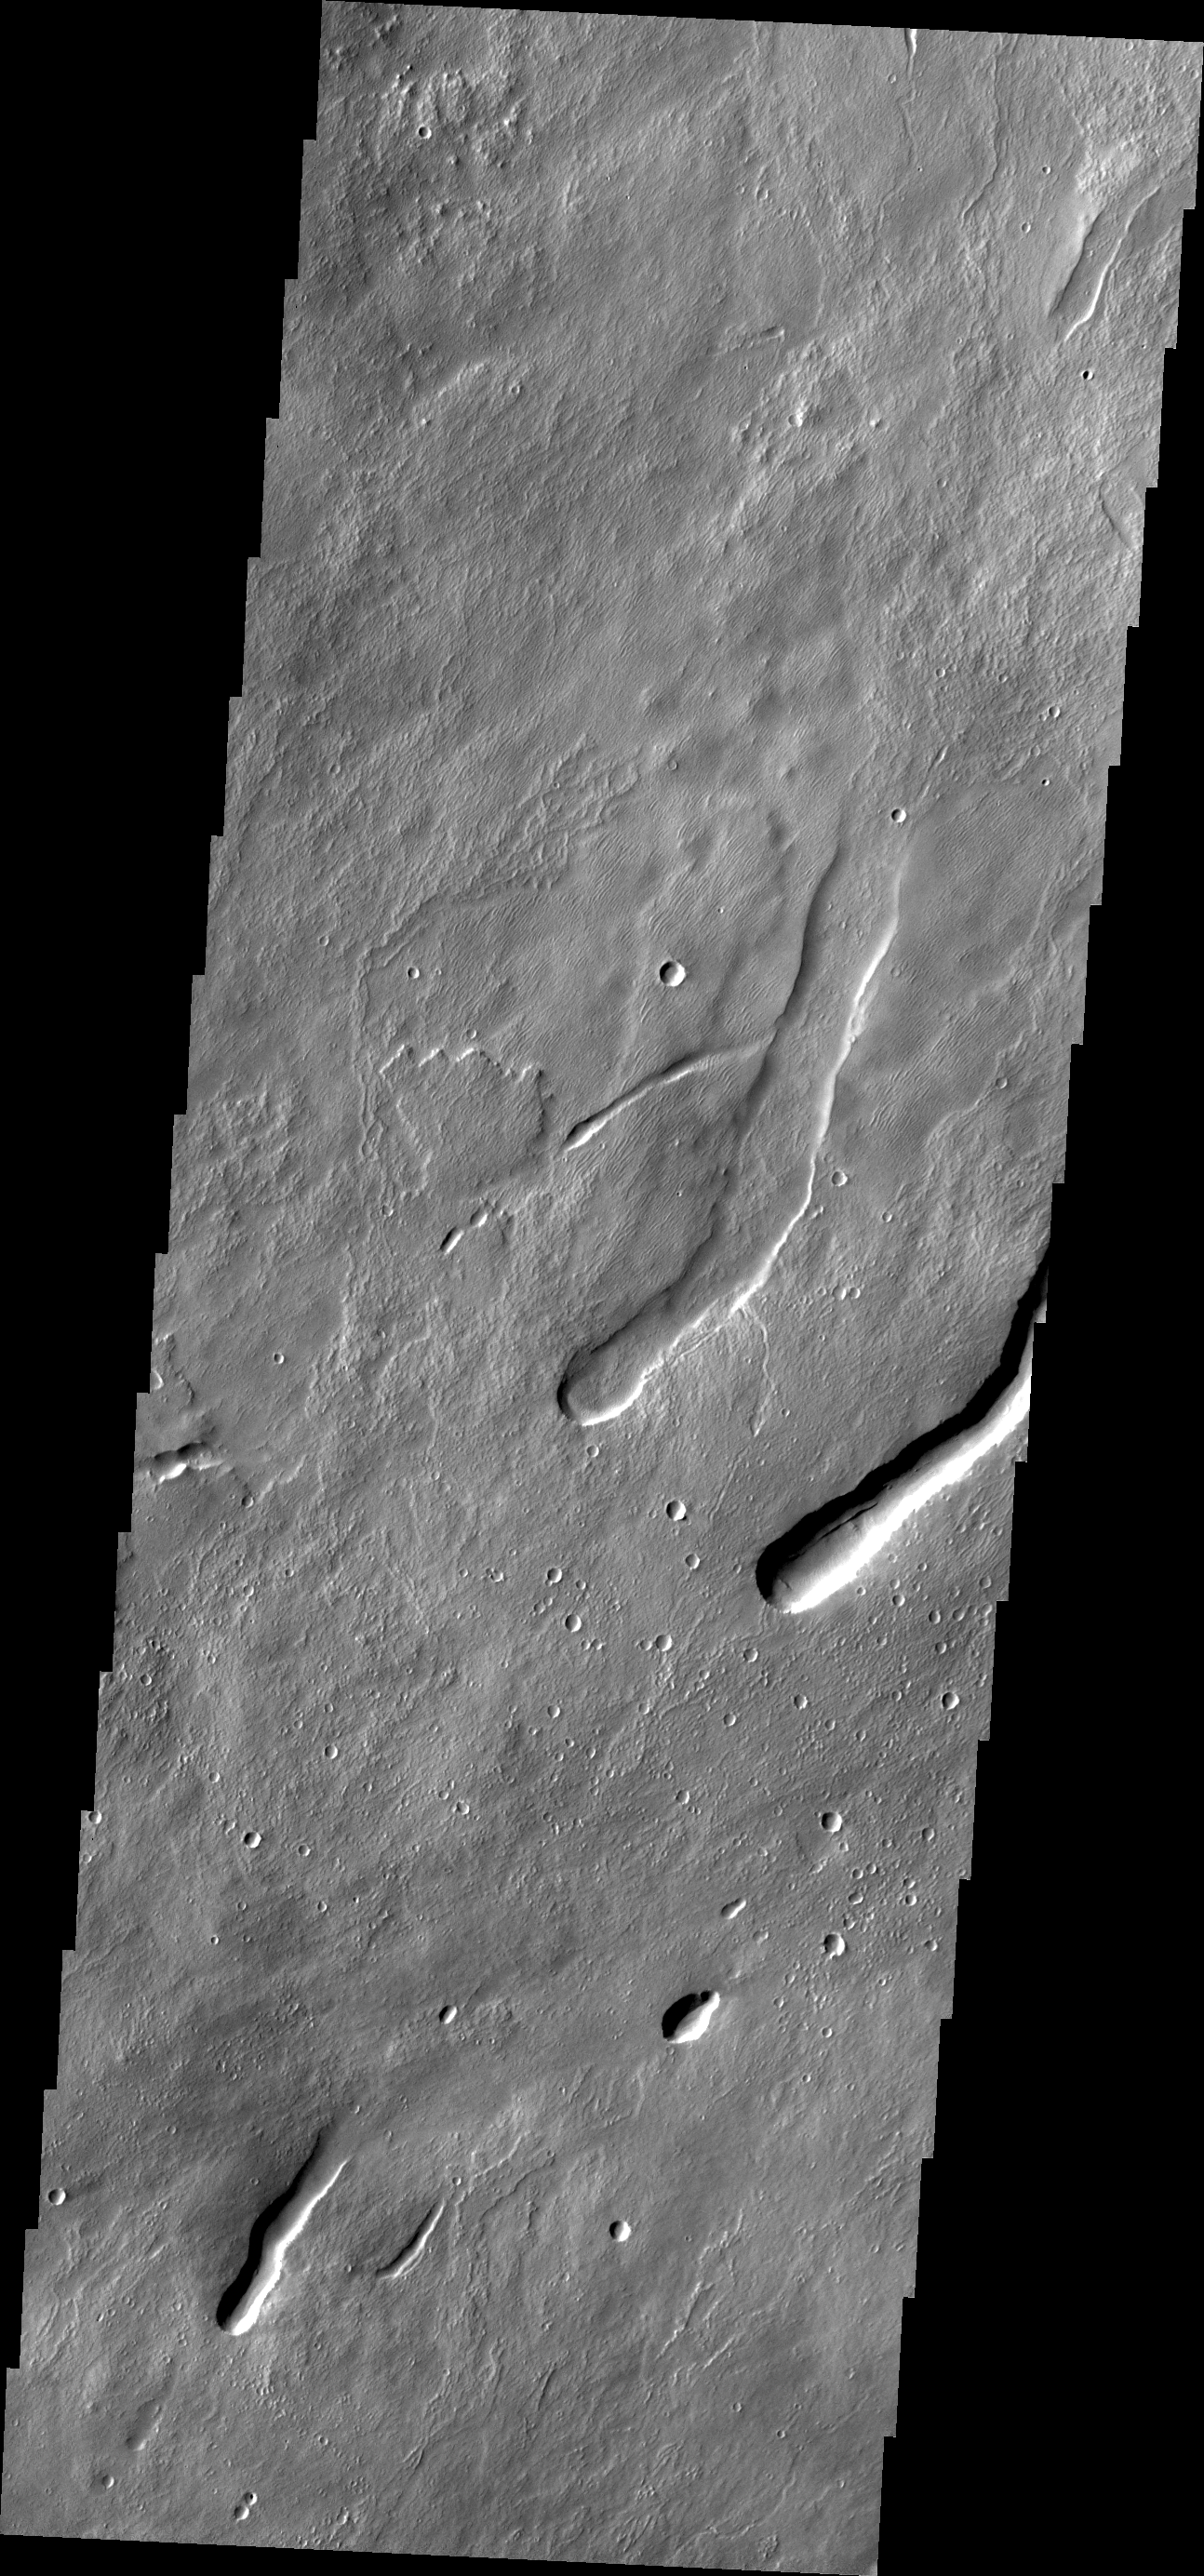

Arsia Mons

This VIS image of the northern flank of Arsia Mons shows collapse/vent features.

Credit: NASA/JPL/ASU